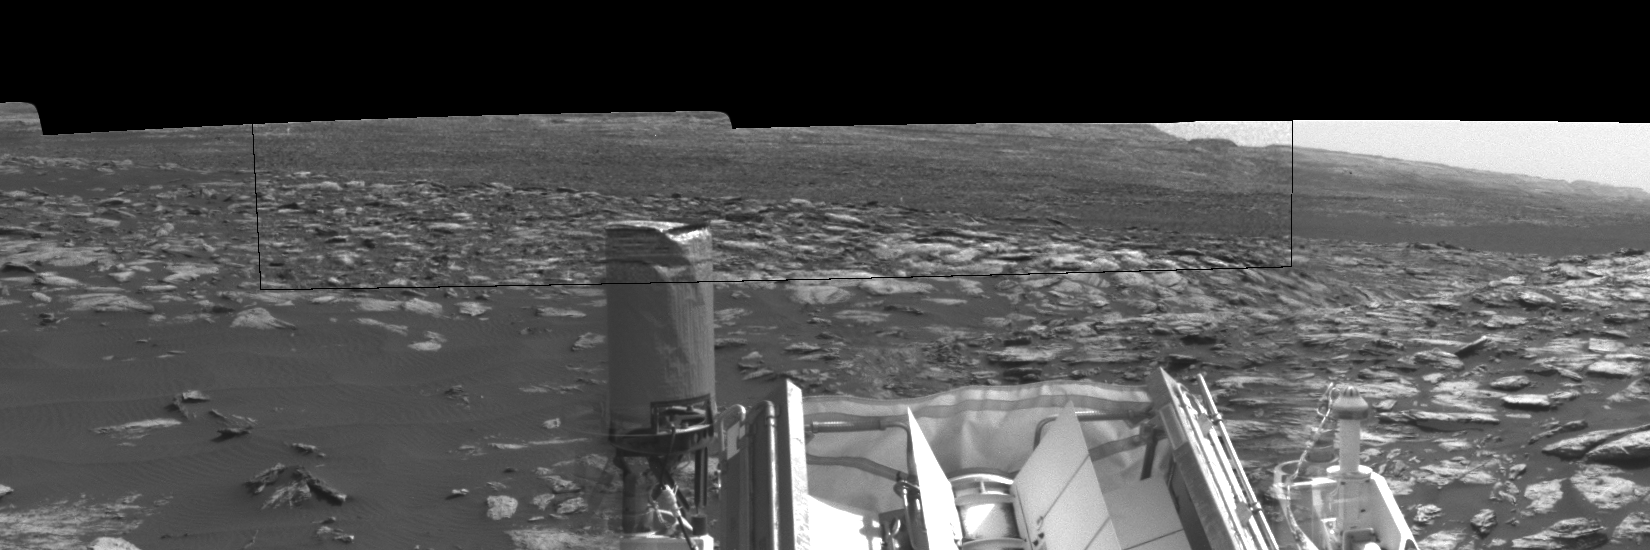

Curiosity Observes Whirlwinds Carrying Martian Dust

Dust devils dance in the distance in this sequence of images taken by the Navigation Camera on NASA’s Curiosity Mars rover on Feb. 12, 2017, during the summer afternoon of the rover’s 1,607th Martian day, or sol.

Within a broader context view, the rectangular area outlined in black was imaged multiple times over a span of several minutes to check for dust devils. Images from the period with most activity are shown in the inset area. The images are in pairs that were taken about 12 seconds apart, with an interval of about 90 seconds between pairs. Timing is accelerated and not fully proportional in this animation.

One dust devil appears at the right edge of the inset — toward the south from the rover — in the first few frames. Another appears on the left — toward south-southeast — later in the sequence. Contrast has been modified to make frame-to-frame changes easier to see. A black frame is added between repeats of the sequence.

Portions of Curiosity are visible in the foreground. The cylindrical UHF (ultra-high frequency) antenna on the left is used for sending data to Mars orbiters, which relay the data to Earth. The angled planes to the right of this antenna are fins of the rover’s radioisotope thermoelectric generator, which provides the vehicle’s power. The post with a knob on top at right is a low-gain, non-directional antenna that can be used for receiving transmissions from Earth, as backup to the main high-gain antenna (not shown here) used for that purpose.

On Mars as on Earth, dust devils are whirlwinds that result from sunshine warming the ground, prompting convective rising of air that has gained heat from the ground. Observations of Martian dust devils provide information about wind directions and interaction between the surface and the atmosphere.

Curiosity’s Sol 1607 location, reached by a drive that was completed two sols earlier, is mapped at http://mars.jpl.nasa.gov/multimedia/images/2017/curiosity-rovers-location-for-sol-1605.

NASA’s Jet Propulsion Laboratory, a division of Caltech in Pasadena, California, manages the Mars Science Laboratory Project for the NASA Science Mission Directorate, Washington. JPL designed and built the project’s Curiosity rover and the rover’s Navcam.

Credit: NASA/JPL-Caltech/TAMU